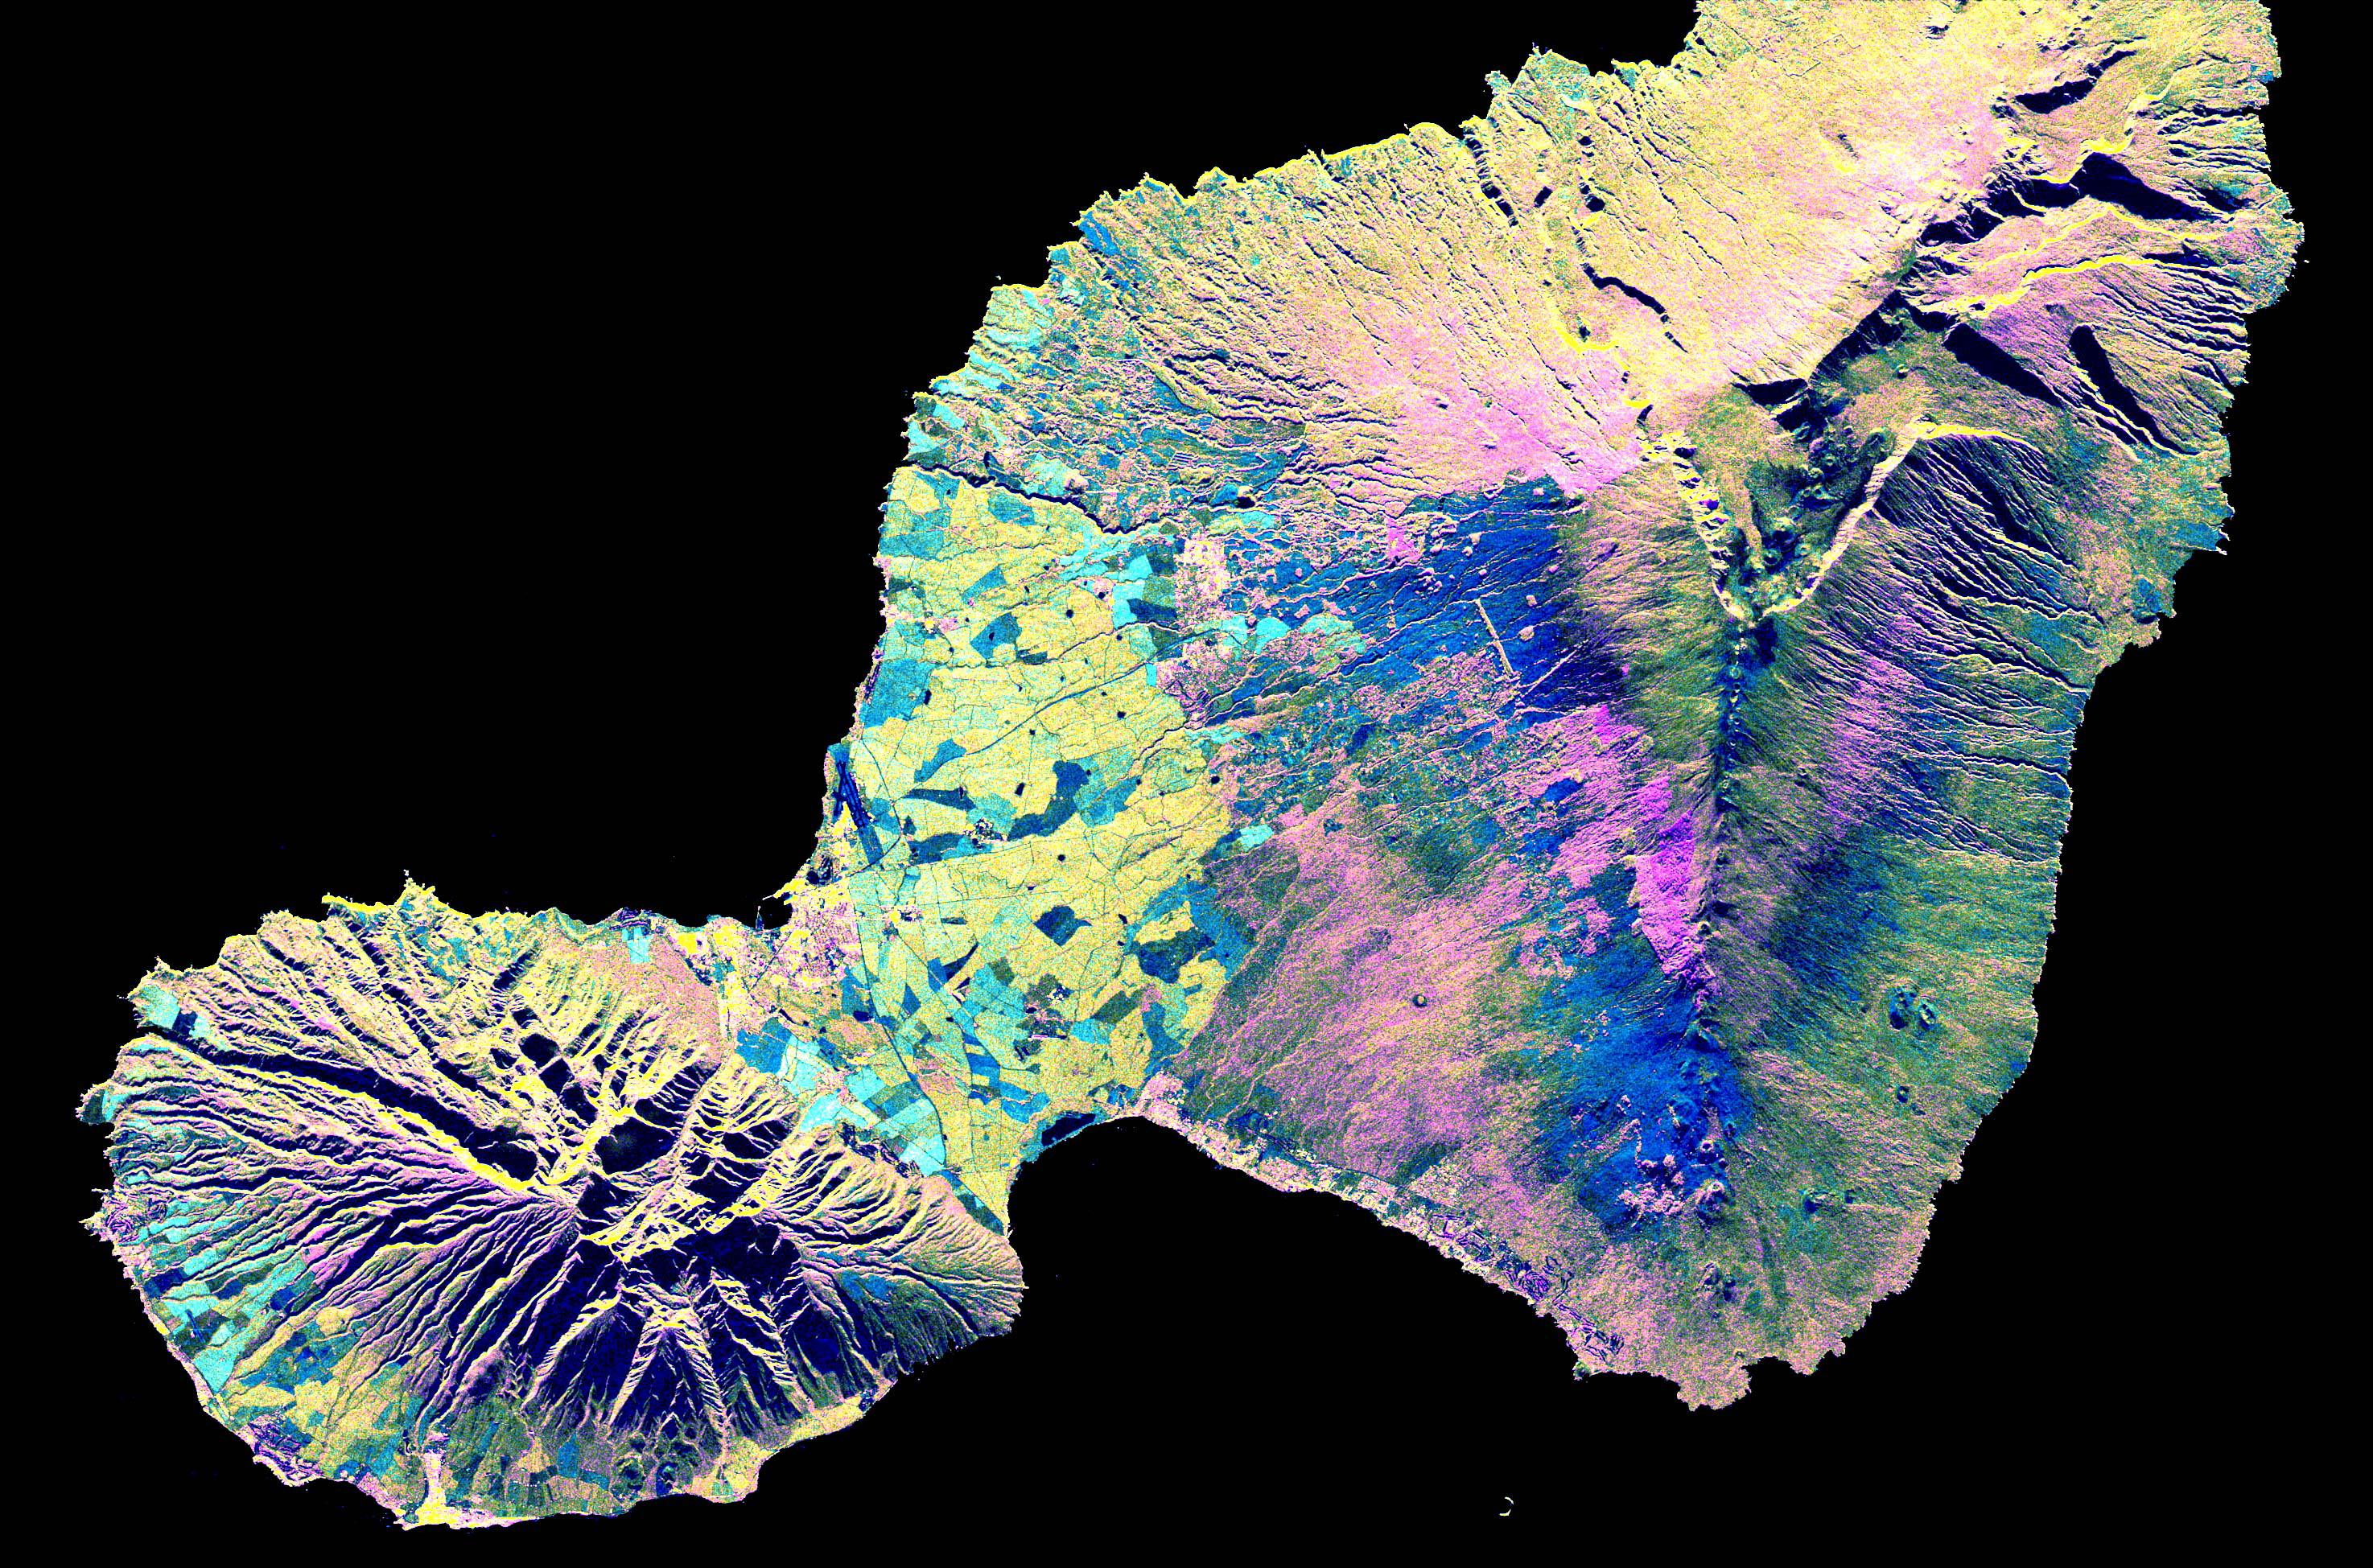

Space Radar Image of Maui, Hawaii

This spaceborne radar image shows the “Valley Island” of Maui, Hawaii. The cloud-penetrating capabilities of radar provide a rare view of many parts of the island, since the higher elevations are frequently shrouded in clouds. The light blue and yellow areas in the lowlands near the center are sugar cane fields. The three major population centers, Lahaina on the left at the western tip of island, Wailuku left of center, and Kihei in the lower center appear as small yellow, white or purple mottled areas. West Maui volcano, in the lower left, is 1800 meters high (5900 feet) and is considered extinct. The entire eastern half of the island consists of East Maui volcano, which rises to an elevation of 3200 meters (10,500 feet) and features a spectacular crater called Haleakala at its summit. Haleakala Crater was produced by erosion during previous ice ages rather than by volcanic activity, although relatively recent small eruptions have produced the numerous volcanic cones and lava flows that can be seen on the floor of the crater. The most recent eruption took place near the coast at the southwestern end of East Maui volcano in the late 1700s. Such a time frame indicates that East Maui should be considered a dormant, rather than an extinct volcano. A new eruption is therefore possible in the next few hundred years. The multi-wavelength capability of the SIR-C radar also permits differences in the vegetation cover on the middle flanks of East Maui to be identified. Rain forests appear in yellow, while grassland is shown in dark green, pink and blue. Radar images such as this one are being used by scientists to understand volcanic processes and to assess potential threats that future activity may pose to local populations.

This image was acquired by Spaceborne Imaging Radar-C/X-Band Synthetic Aperture Radar (SIR-C/X-SAR) onboard the space shuttle Endeavour on April 16, 1994. The image is 73.7 kilometers by 48.7 kilometers (45.7 miles by 30.2 miles) and is centered at 20.8 degrees North latitude, 156.4 degrees West longitude. North is toward the upper left. The colors are assigned to different radar frequencies and polarizations of the radar as follows: red is L-band, horizontally transmitted and received; green is C-band, horizontally transmitted and received; and blue is the difference of the C-band and L-band channels. SIR-C/X-SAR, a joint mission of the German, Italian, and United States space agencies, is part of NASA’s Mission to Planet Earth.

Credit: NASA/JPL